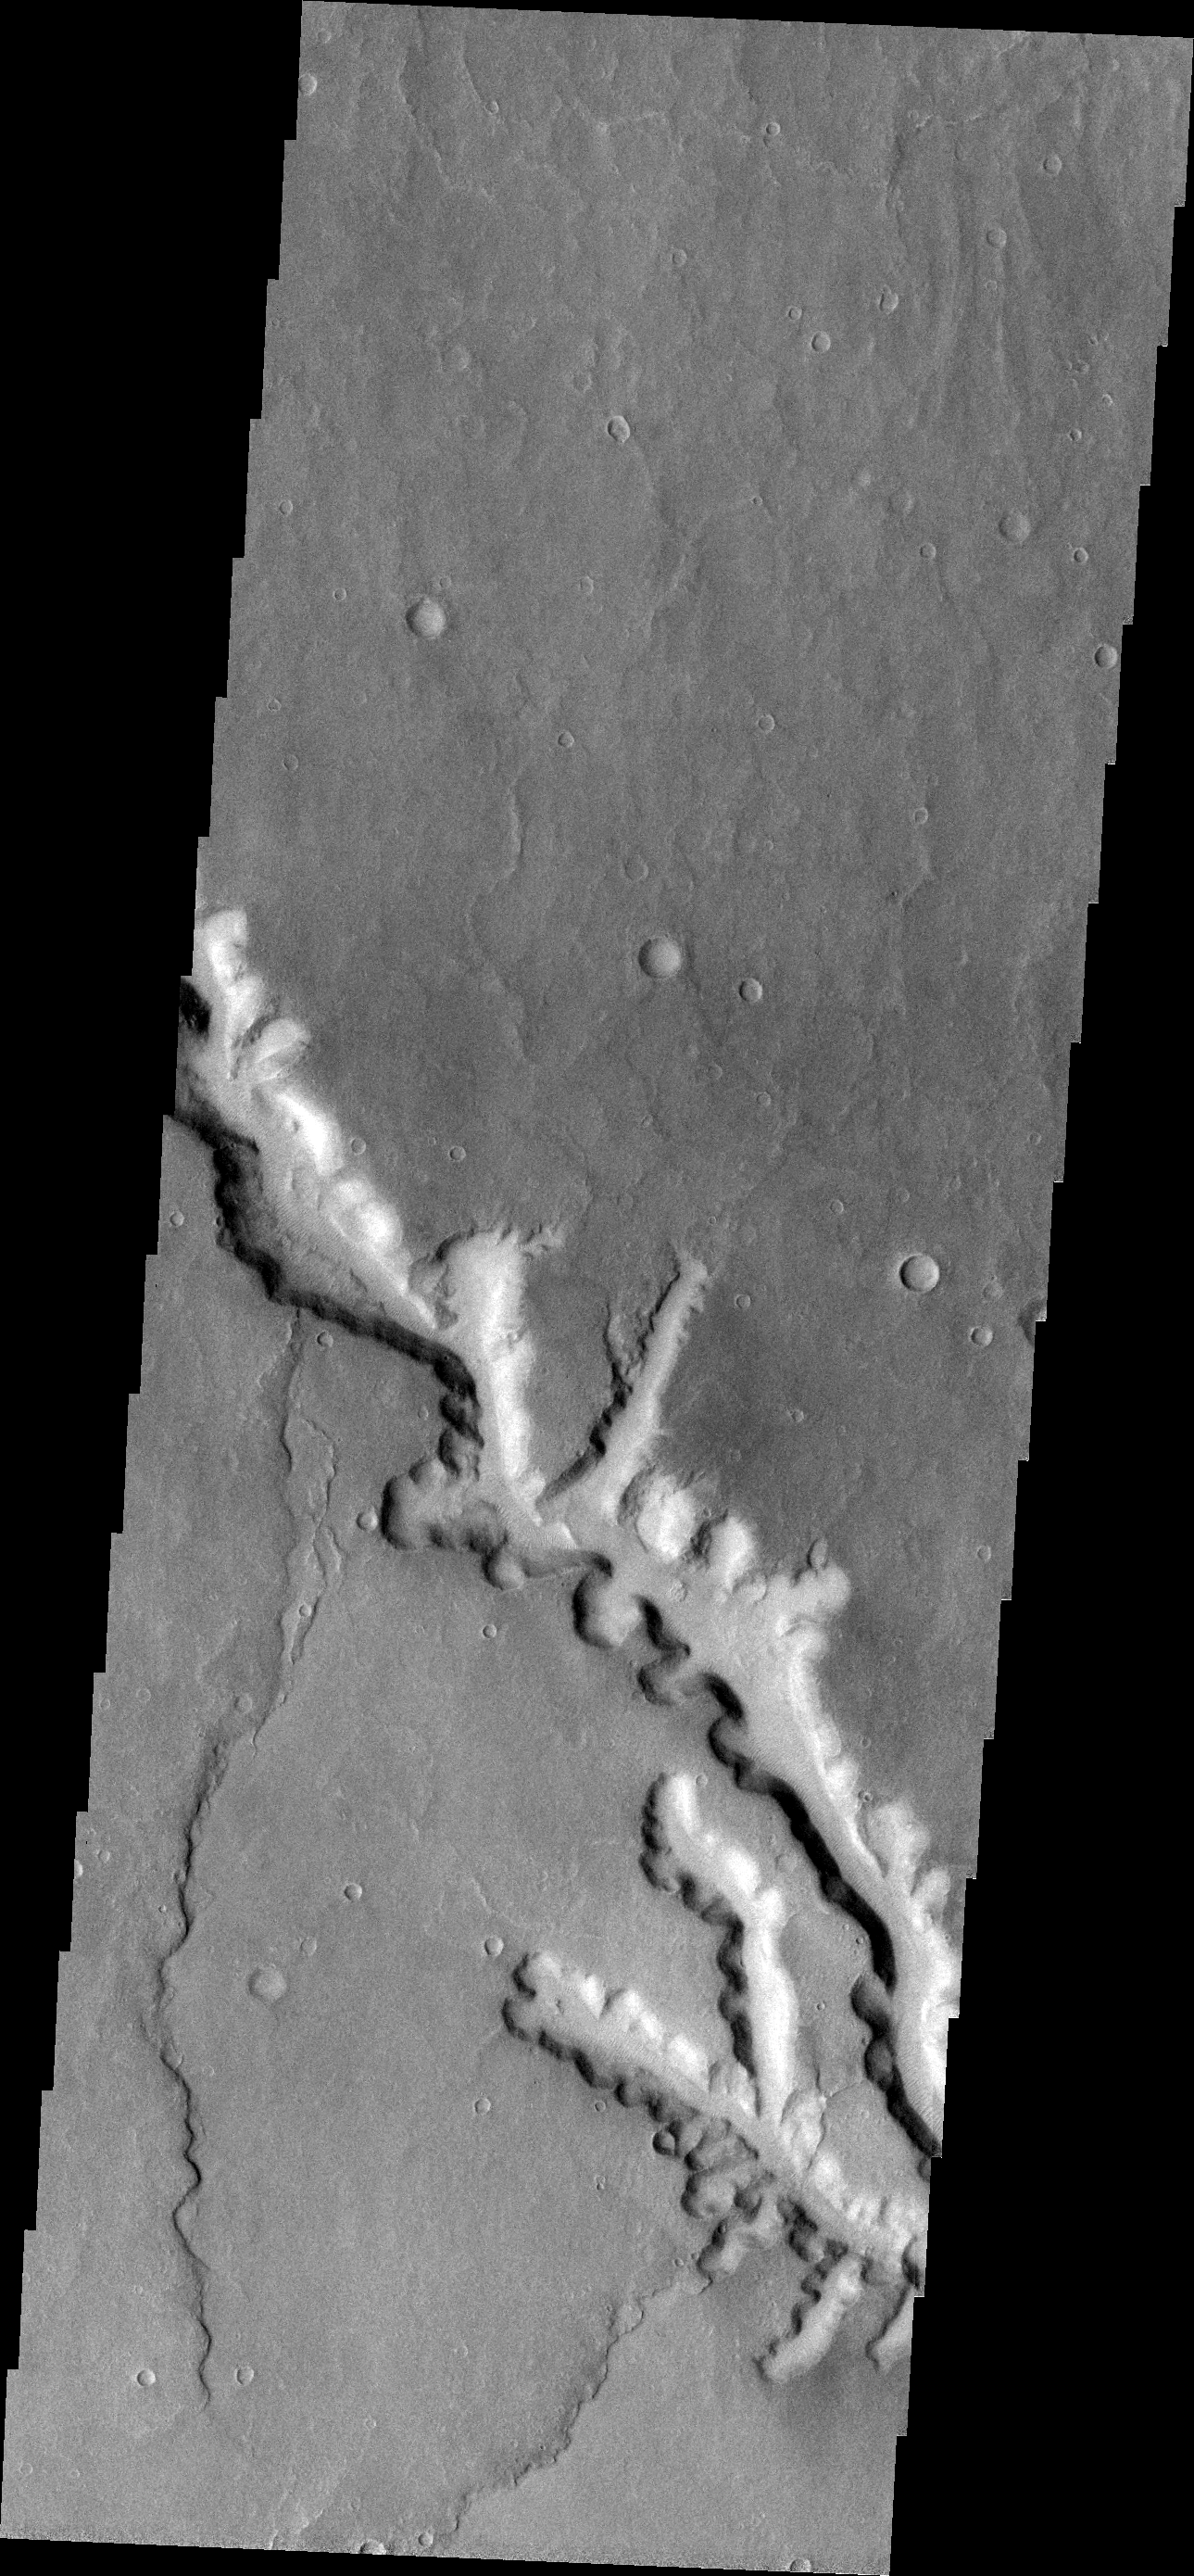

Channel

This VIS image shows a channel with extensive scalloping of its margins. The process of scalloping is widening the channel.

Image information: VIS instrument. Latitude -27.0N, Longitude 313.7E. 18 meter/pixel resolution.

Please see the THEMIS Data Citation Note for details on crediting THEMIS images.

Note: this THEMIS visual image has not been radiometrically nor geometrically calibrated for this preliminary release. An empirical correction has been performed to remove instrumental effects. A linear shift has been applied in the cross-track and down-track direction to approximate spacecraft and planetary motion. Fully calibrated and geometrically projected images will be released through the Planetary Data System in accordance with Project policies at a later time.

NASA’s Jet Propulsion Laboratory manages the 2001 Mars Odyssey mission for NASA’s Office of Space Science, Washington, D.C. The Thermal Emission Imaging System (THEMIS) was developed by Arizona State University, Tempe, in collaboration with Raytheon Santa Barbara Remote Sensing. The THEMIS investigation is led by Dr. Philip Christensen at Arizona State University. Lockheed Martin Astronautics, Denver, is the prime contractor for the Odyssey project, and developed and built the orbiter. Mission operations are conducted jointly from Lockheed Martin and from JPL, a division of the California Institute of Technology in Pasadena.

Credit: NASA/JPL/ASU